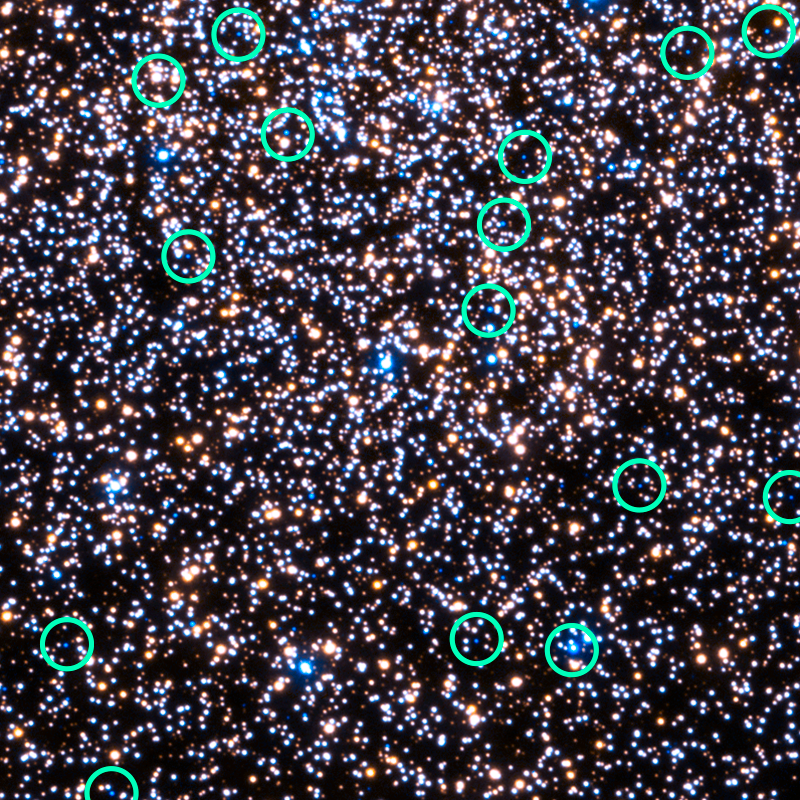

Hubble 47 Tucanae – UV with White Dwarfs Marked (crop)

Object Name: 47 Tuc, 47 Tucanae, NGC 104
Object Description: Globular Cluster
Instrument: HST/WFC3/UVIS
Filters: F225W (UV) and F336W (U)

This image is a composite of separate exposures acquired by the WFC3 instrument. Several filters were used to sample various wavelengths. The color results from assigning different hues (colors) to each monochromatic (grayscale) image associated with an individual filter. In this case, the assigned colors are: Cyan: F225W (UV) Yellow: F336W (U)

Credit: NASA, ESA, and H. Richer and J. Heyl (University of British Columbia, Vancouver, Canada)